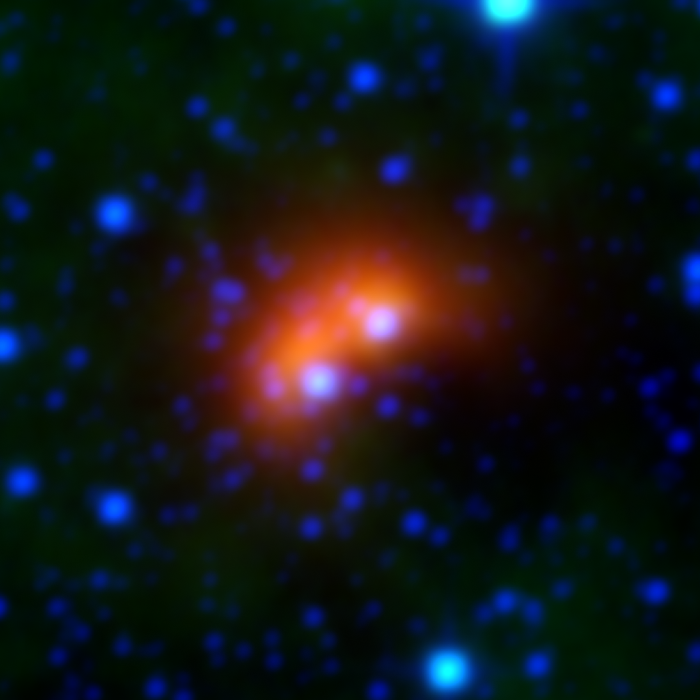

Bow Shocks in Space G106.63

Bow shocks thought to mark the paths of massive, speeding stars are highlighted in this image from NASA's Wide-field Infrared Survey Explorer, or WISE.

Cosmic bow shocks occur when massive stars zip through space, pushing material ahead of them in the same way that water piles up in front of a race boat. The stars also produce high-speed winds that smack into this compressed material. The end result is pile-up of heated material that glows in infrared light. In these images, infrared light has been assigned the colored red.

Green shows wispy dust in the region and blue shows stars.

The speeding stars thought to be creating the bow shocks can be seen at the center of each arc-shaped feature. This image actually consists of two bow shocks and two speeding stars. All the speeding stars are massive, ranging from about 8 to 30 times the mass of our sun.

Credit: NASA/JPL-Caltech/University of Wyoming